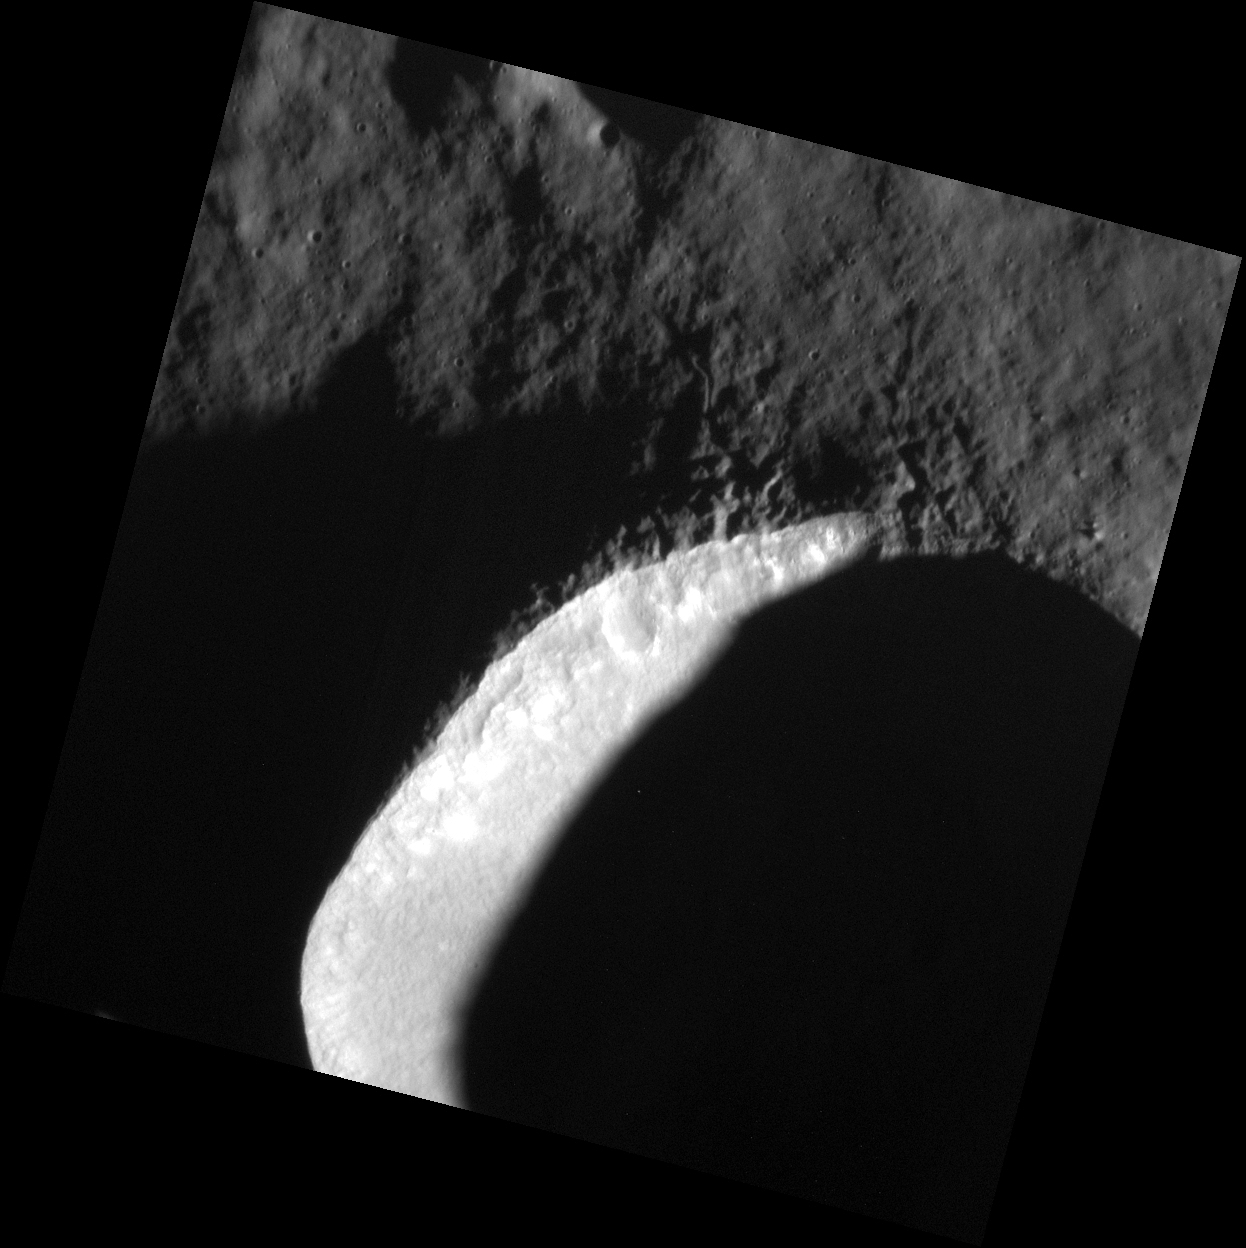

The Sun Also Rises

Most of this 13.3-km-diameter (8.3-mi.-diameter) crater, located approximately 265 km (165 mi.) northwest of Angkor Vallis, is engulfed in shadows. The morning Sun was low in the sky (high incidence angle) when this image was acquired, emphasizing the topography. Two large ejecta blocks located north of the shadowed rim near the right hand side of the image cast long shadows. The larger of these blocks is approximately 100 m in diameter. Using trigonometry and knowledge of the incidence angle, the height of the block can be calculated: ~27 m (~89 ft.).

This image was acquired as part of the MDIS low-altitude imaging campaign. During MESSENGER’s second extended mission, the spacecraft makes a progressively closer approach to Mercury’s surface than at any previous point in the mission, enabling the acquisition of high-spatial-resolution data. For spacecraft altitudes below 350 kilometers, NAC images are acquired with pixel scales ranging from 20 meters to as little as 2 meters.

Date acquired: October 21, 2014
Image Mission Elapsed Time (MET): 56196123
Image ID: 7284295
Instrument: Narrow Angle Camera (NAC) of the Mercury Dual Imaging System (MDIS)
Center Latitude: 62.21°
Center Longitude: 105.5° E
Resolution: 12 meters/pixel
Scale: The large crater is approximately 13.3 km (8.3 mi.) in diameter.
Incidence Angle: 82.6°
Emission Angle: 0.1°
Phase Angle: 82.7°

The MESSENGER spacecraft is the first ever to orbit the planet Mercury, and the spacecraft’s seven scientific instruments and radio science investigation are unraveling the history and evolution of the Solar System’s innermost planet. During the first two years of orbital operations, MESSENGER acquired over 150,000 images and extensive other data sets. MESSENGER is capable of continuing orbital operations until early 2015.

For information regarding the use of images, see the MESSENGER image use policy.

Credit: NASA/Johns Hopkins University Applied Physics Laboratory/Carnegie Institution of Washington